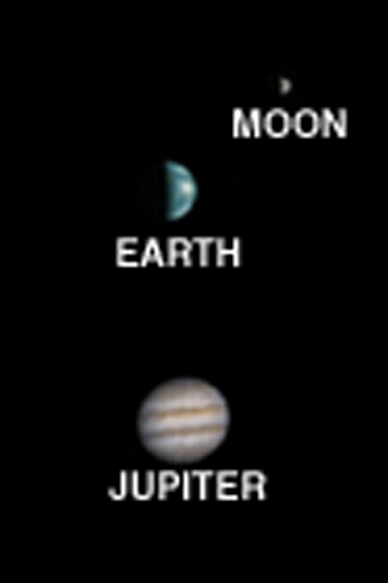

Earth, Moon, and Jupiter, as seen from Mars

MGS MOC Release No. MOC2-368, 22 May 2003

What does Earth look like when viewed from Mars? At 13:00 GMT on 8 May 2003, the Mars Global Surveyor (MGS) Mars Orbiter Camera (MOC) had an opportunity to find out. In addition, a fortuitous alignment of Earth and Jupiter–the first planetary conjunction viewed from another planet–permitted the MOC to acquire an image of both of these bodies and their larger satellites. At the time, Mars and the orbiting camera were 139 million kilometers (86 million miles) from Earth and almost 1 billion kilometers (nearly 600 million miles) from Jupiter. The orbit diagram shows the geometry at the time the images were obtained.

Because Jupiter is over 5 times farther from the Sun than Earth, two different exposures were needed to image the two planets. The images are shown mosaiced together. The composite has been highly contrast-enhanced and “colorized” to show both planets and their satellites. The MGS MOC high resolution camera only takes grayscale (black-and-white) images; the color was derived from Mariner 10 and Cassini pictures of Earth/Moon and Jupiter, respectively, as described in the note below.

Earth/Moon: This is the first image of Earth ever taken from another planet that actually shows our home as a planetary disk. Because Earth and the Moon are closer to the Sun than Mars, they exhibit phases, just as the Moon, Venus, and Mercury do when viewed from Earth. As seen from Mars by MGS on 8 May 2003 at 13:00 GMT (6:00 AM PDT), Earth and the Moon appeared in the evening sky. The MOC Earth/Moon image has been specially processed to allow both Earth (with an apparent magnitude of -2.5) and the much darker Moon (with an apparent magnitude of +0.9) to be visible together. The bright area at the top of the image of Earth is cloud cover over central and eastern North America. Below that, a darker area includes Central America and the Gulf of Mexico. The bright feature near the center-right of the crescent Earth consists of clouds over northern South America. The image also shows the Earth-facing hemisphere of the Moon, since the Moon was on the far side of Earth as viewed from Mars. The slightly lighter tone of the lower portion of the image of the Moon results from the large and conspicuous ray system associated with the crater Tycho.

Jupiter/Galilean Satellites: When Galileo first turned his telescope toward Jupiter four centuries ago, he saw that the giant planet had four large satellites, or moons. These, the largest of dozens of moons that orbit Jupiter, later became known as the Galilean satellites. The larger two, Callisto and Ganymede, are roughly the size of the planet Mercury; the smallest, Io and Europa, are approximately the size of Earth’s Moon. This MGS MOC image, obtained from Mars orbit on 8 May 2003, shows Jupiter and three of the four Galilean satellites: Callisto, Ganymede, and Europa. At the time, Io was behind Jupiter as seen from Mars, and Jupiter’s giant red spot had rotated out of view. This image has been specially processed to show both Jupiter and its satellites, since Jupiter, at an apparent magnitude of -1.8, was much brighter than the three satellites.

A note about the coloring process: The MGS MOC high resolution camera only takes grayscale (black-and-white) images. To “colorize” the image, a Mariner 10 Earth/Moon image taken in 1973 was used to color the MOC Earth and Moon picture, and a recent Cassini image acquired during its Jupiter flyby was used to color the MOC Jupiter picture. The procedure used was as follows: the Mariner 10 and Cassini color images were converted from 24-bit color to 8-bit color using a JPEG to GIF conversion program. These 8-bit color images were converted to 8-bit grayscale and an associated lookup table mapping each gray value of that image to a red-green-blue color triplet (RGB). Each color triplet was root-sum-squared (RSS), and sorted in increasing RSS value. These sorted lists were brightness-to-color maps for their respective images. Each brightness-to-color map was then used to convert the 8-bit grayscale MOC image to an 8-bit color image. This 8-bit color image was then converted to a 24-bit color image. The color image was edited to return the background to black. Three separate color tables were used: one each for the Earth, Moon and Jupiter. Jupiter’s Galilean Satellites were not colored.

Credit: NASA/JPL/Malin Space Science Systems